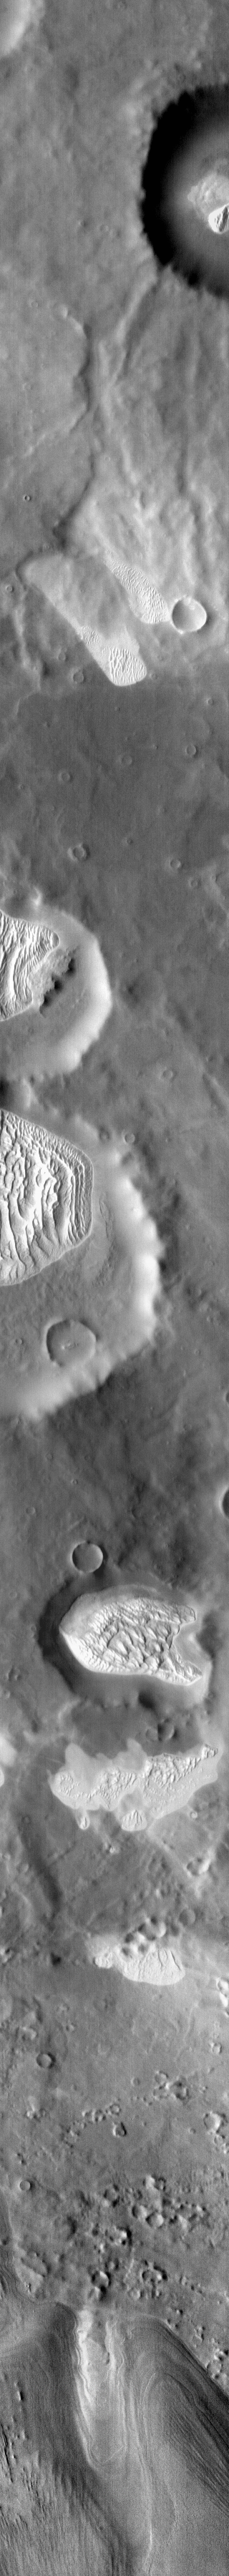

More Dunes in IR

This infrared image covers a large swath of Terra Cimmeria, including numerous craters with dunes and dune fields on their floors, as well as dunes located on the plains between craters.

Credit: NASA/JPL-Caltech/ASU